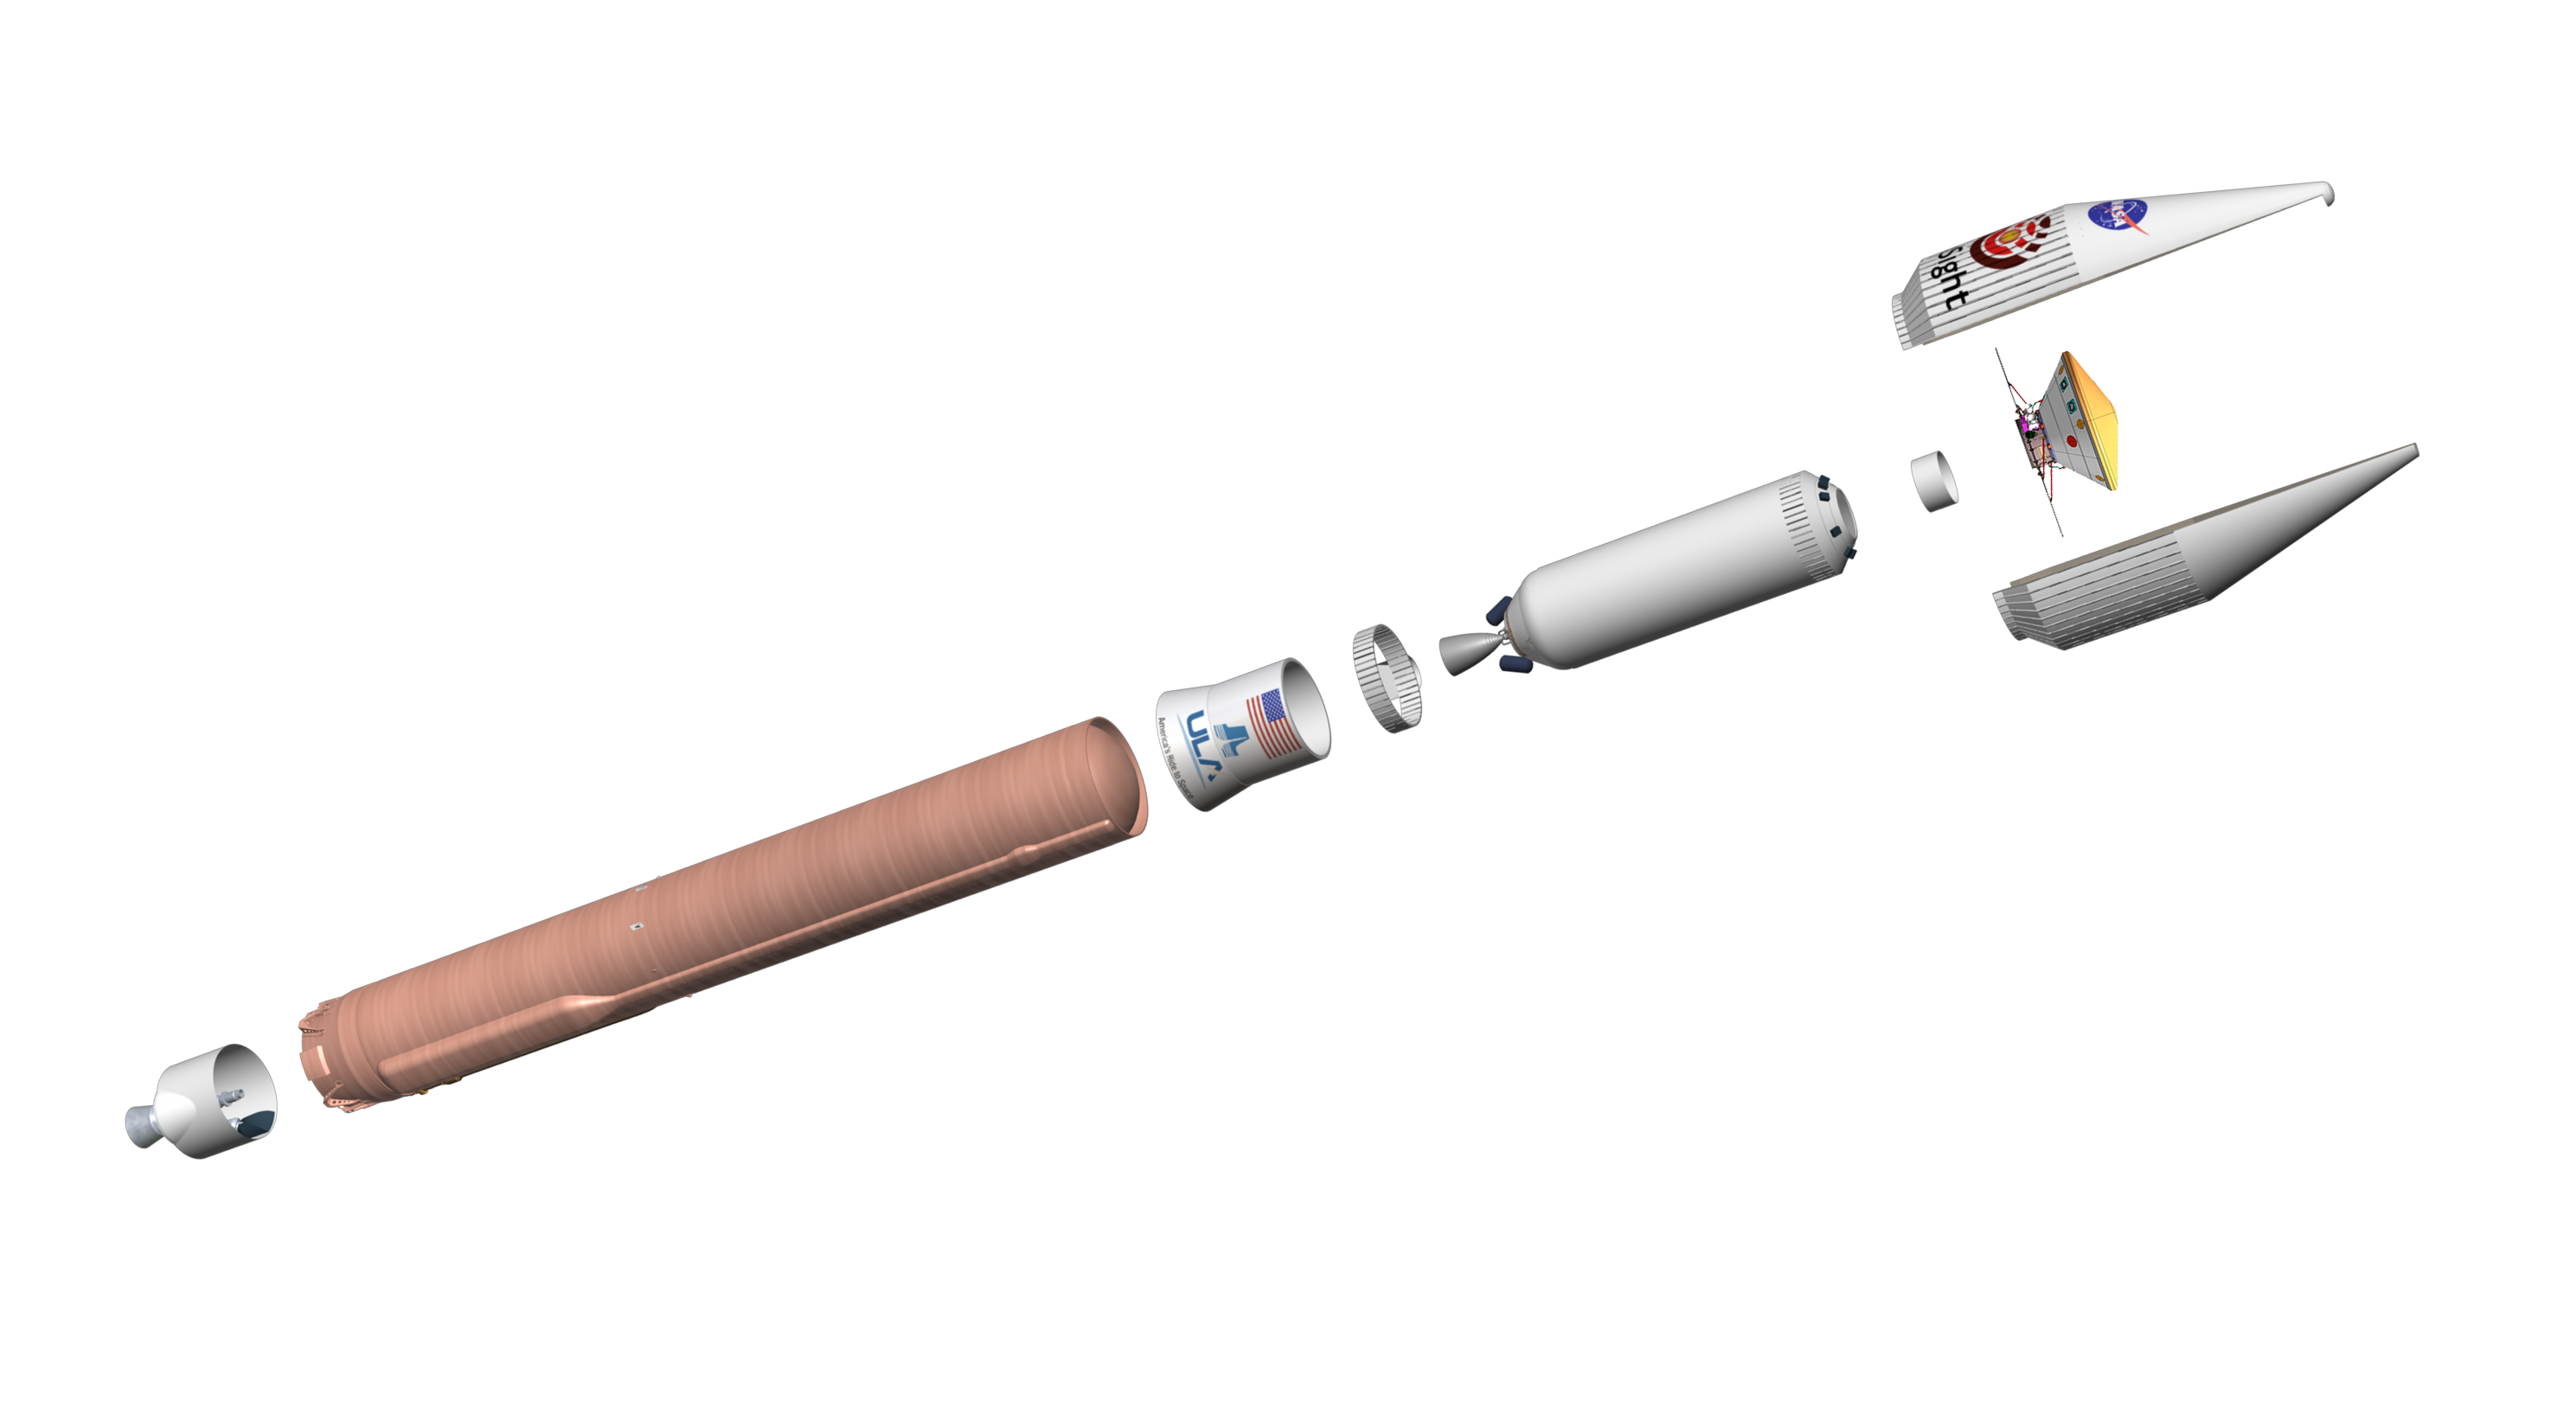

Artist’s Concept of the Atlas V-401 Rocket

Interior Exploration using Seismic Investigations, Geodesy and Heat Transport, or InSight, is scheduled to launch from Vandenberg Air Force Base on California’s Pacific coast between May 5 and June 8, 2018. The lander will launch to Mars aboard an Atlas V-401 launch vehicle, one of the biggest rockets available for interplanetary flight.

It stands 188 feet (57.3 meters) tall, or about as tall as a 19-story building. Fully stacked, with the spacecraft, the Atlas V-401 weighs about 730,000 pounds (333,000 kilograms). That’s about 14 big rigs, fully loaded with cargo!

The three numbers in the 401 designation signify:
  4: a payload fairing — or nose cone — that is about 13 feet (4 meters) in diameter
  0: solid-rocket boosters supplementing the main booster
  1: the upper stage, which has one engine

JPL, a division of Caltech in Pasadena, California, manages the InSight Project for NASA’s Science Mission Directorate, Washington. Lockheed Martin Space, Denver, built the spacecraft. InSight is part of NASA’s Discovery Program, which is managed by NASA’s Marshall Space Flight Center in Huntsville, Alabama.

Credit: NASA/JPL-Caltech